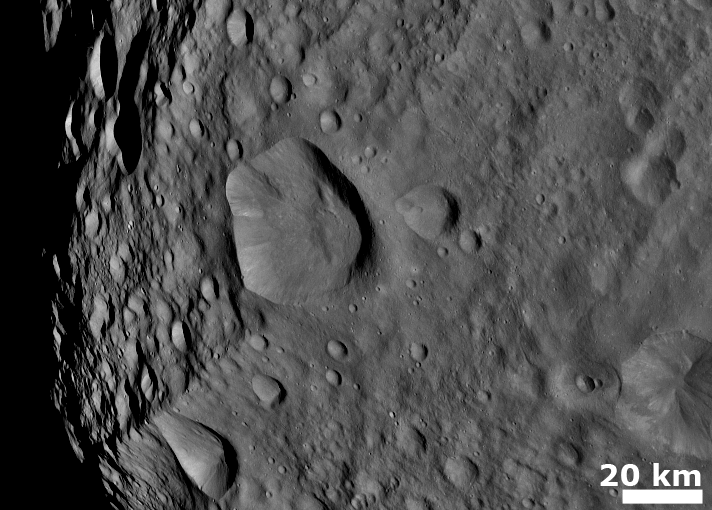

Cratered Terrain with Hills and Ridges

NASA’s Dawn spacecraft obtained this image with its framing camera on August 6, 2011. This image was taken through the framing camera’s clear filter aboard the spacecraft. The framing camera has a resolution of about 280 yards (260 meters) per pixel.

The Dawn mission to Vesta and Ceres is managed by the Jet Propulsion Laboratory, for NASA’s Science Mission Directorate, Washington, D.C. It is a project of the Discovery Program managed by NASA’s Marshall Space Flight Center, Huntsville, Ala. UCLA is responsible for overall Dawn mission science. Orbital Sciences Corporation of Dulles, Va., designed and built the Dawn spacecraft.

The framing cameras were developed and built under the leadership of the Max Planck Institute for Solar System Research, Katlenburg-Lindau, Germany, with significant contributions by the German Aerospace Center (DLR) Institute of Planetary Research, Berlin, and in coordination with the Institute of Computer and Communication Network Engineering, Braunschweig. The framing camera project is funded by NASA, the Max Planck Society and DLR. JPL is a division of the California Institute of Technology, in Pasadena.

Credit: NASA/JPL-Caltech/UCLA/MPS/DLR/IDA